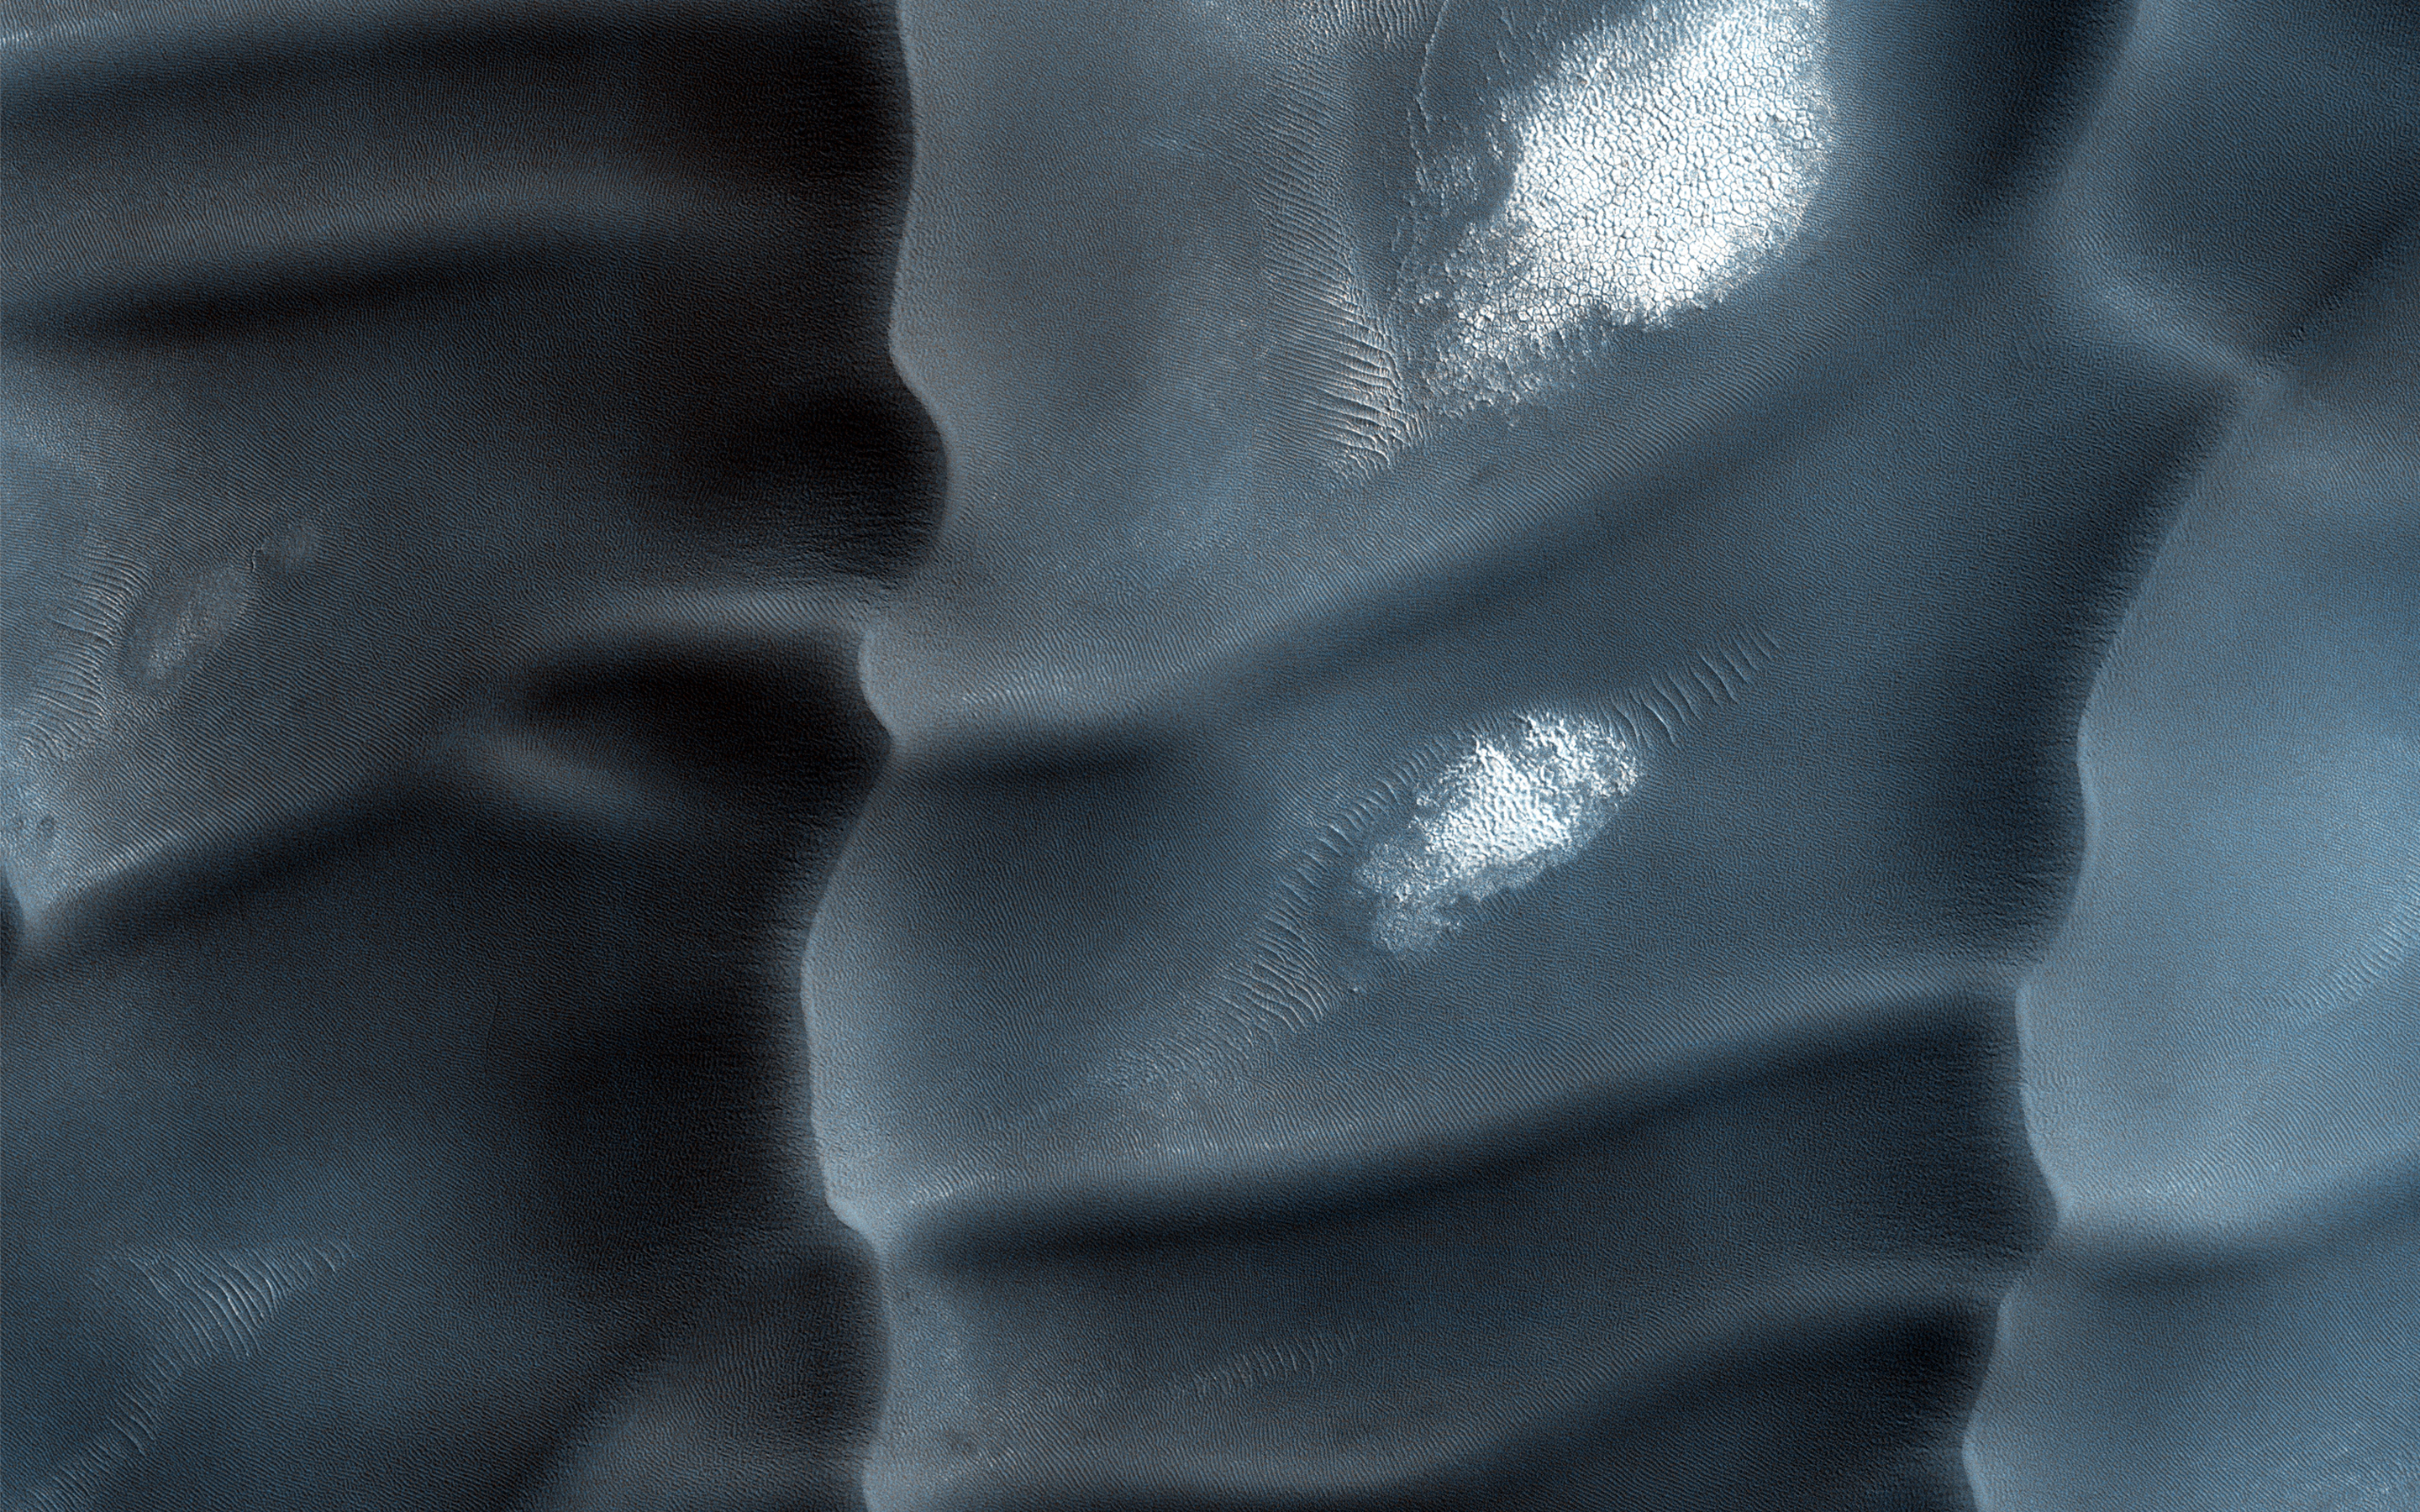

North Polar Gypsum Dunes in Olympia Undae

These sand dunes are a type of aeolian bedform and partly encircle the Martian North Pole in a region called Olympia Undae.

Unlike most of the sand dunes on Mars that are made of the volcanic rock basalt, these are made of a type of sulfate mineral called gypsum. Whence the sand? Well, gypsum is a mineral that can often form from the evaporation of water that has sulfur and calcium dissolved in it. This sand was probably sourced from a northern region on Mars that used to be quite wet. The boxy gridding of the dunes indicates that the wind blows in multiple directions.

Note: “Aeolian” means wind-blown and “bedform” means piles of sediment shaped by a flowing fluid (liquid or gas).

The University of Arizona, Tucson, operates HiRISE, which was built by Ball Aerospace & Technologies Corp., Boulder, Colo. NASA’s Jet Propulsion Laboratory, a division of the California Institute of Technology in Pasadena, manages the Mars Reconnaissance Orbiter Project for NASA’s Science Mission Directorate, Washington.

Credit: NASA/JPL-Caltech/Univ. of Arizona